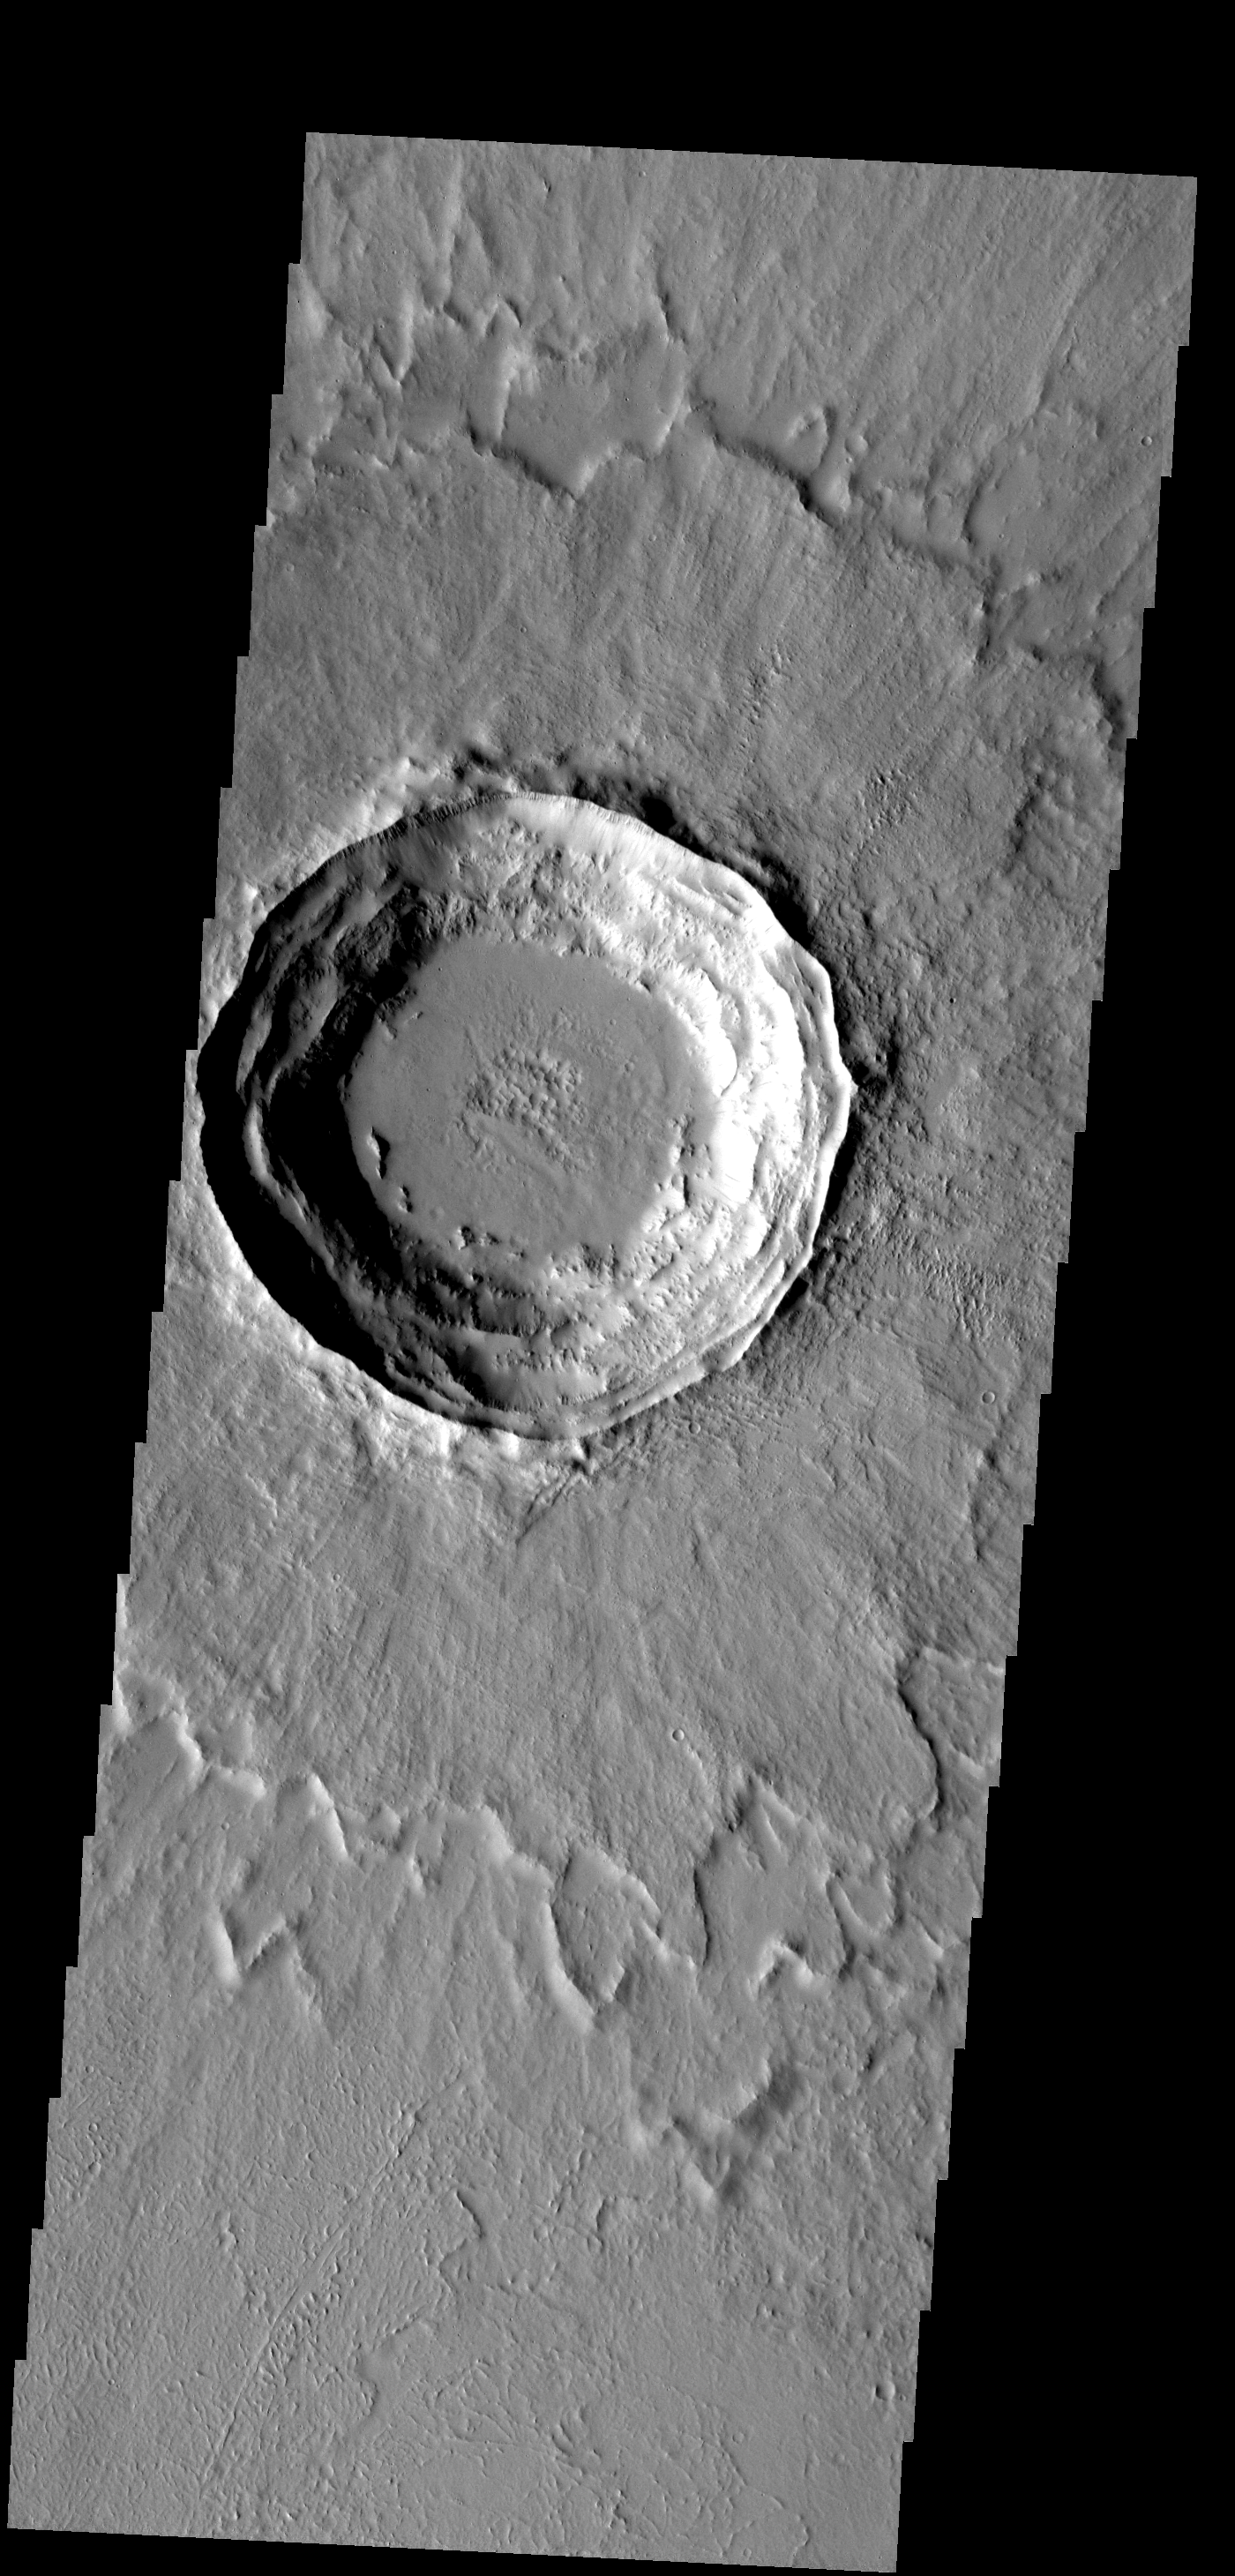

Multi-layer Ejecta

This crater has a layered ejecta blanket.

Image information: VIS instrument. Latitude 17.9N, Longitude 272.3E. 18 meter/pixel resolution.

Please see the THEMIS Data Citation Note for details on crediting THEMIS images.

Note: this THEMIS visual image has not been radiometrically nor geometrically calibrated for this preliminary release. An empirical correction has been performed to remove instrumental effects. A linear shift has been applied in the cross-track and down-track direction to approximate spacecraft and planetary motion. Fully calibrated and geometrically projected images will be released through the Planetary Data System in accordance with Project policies at a later time.

NASA’s Jet Propulsion Laboratory manages the 2001 Mars Odyssey mission for NASA’s Office of Space Science, Washington, D.C. The Thermal Emission Imaging System (THEMIS) was developed by Arizona State University, Tempe, in collaboration with Raytheon Santa Barbara Remote Sensing. The THEMIS investigation is led by Dr. Philip Christensen at Arizona State University. Lockheed Martin Astronautics, Denver, is the prime contractor for the Odyssey project, and developed and built the orbiter. Mission operations are conducted jointly from Lockheed Martin and from JPL, a division of the California Institute of Technology in Pasadena.

Credit: NASA/JPL/ASU